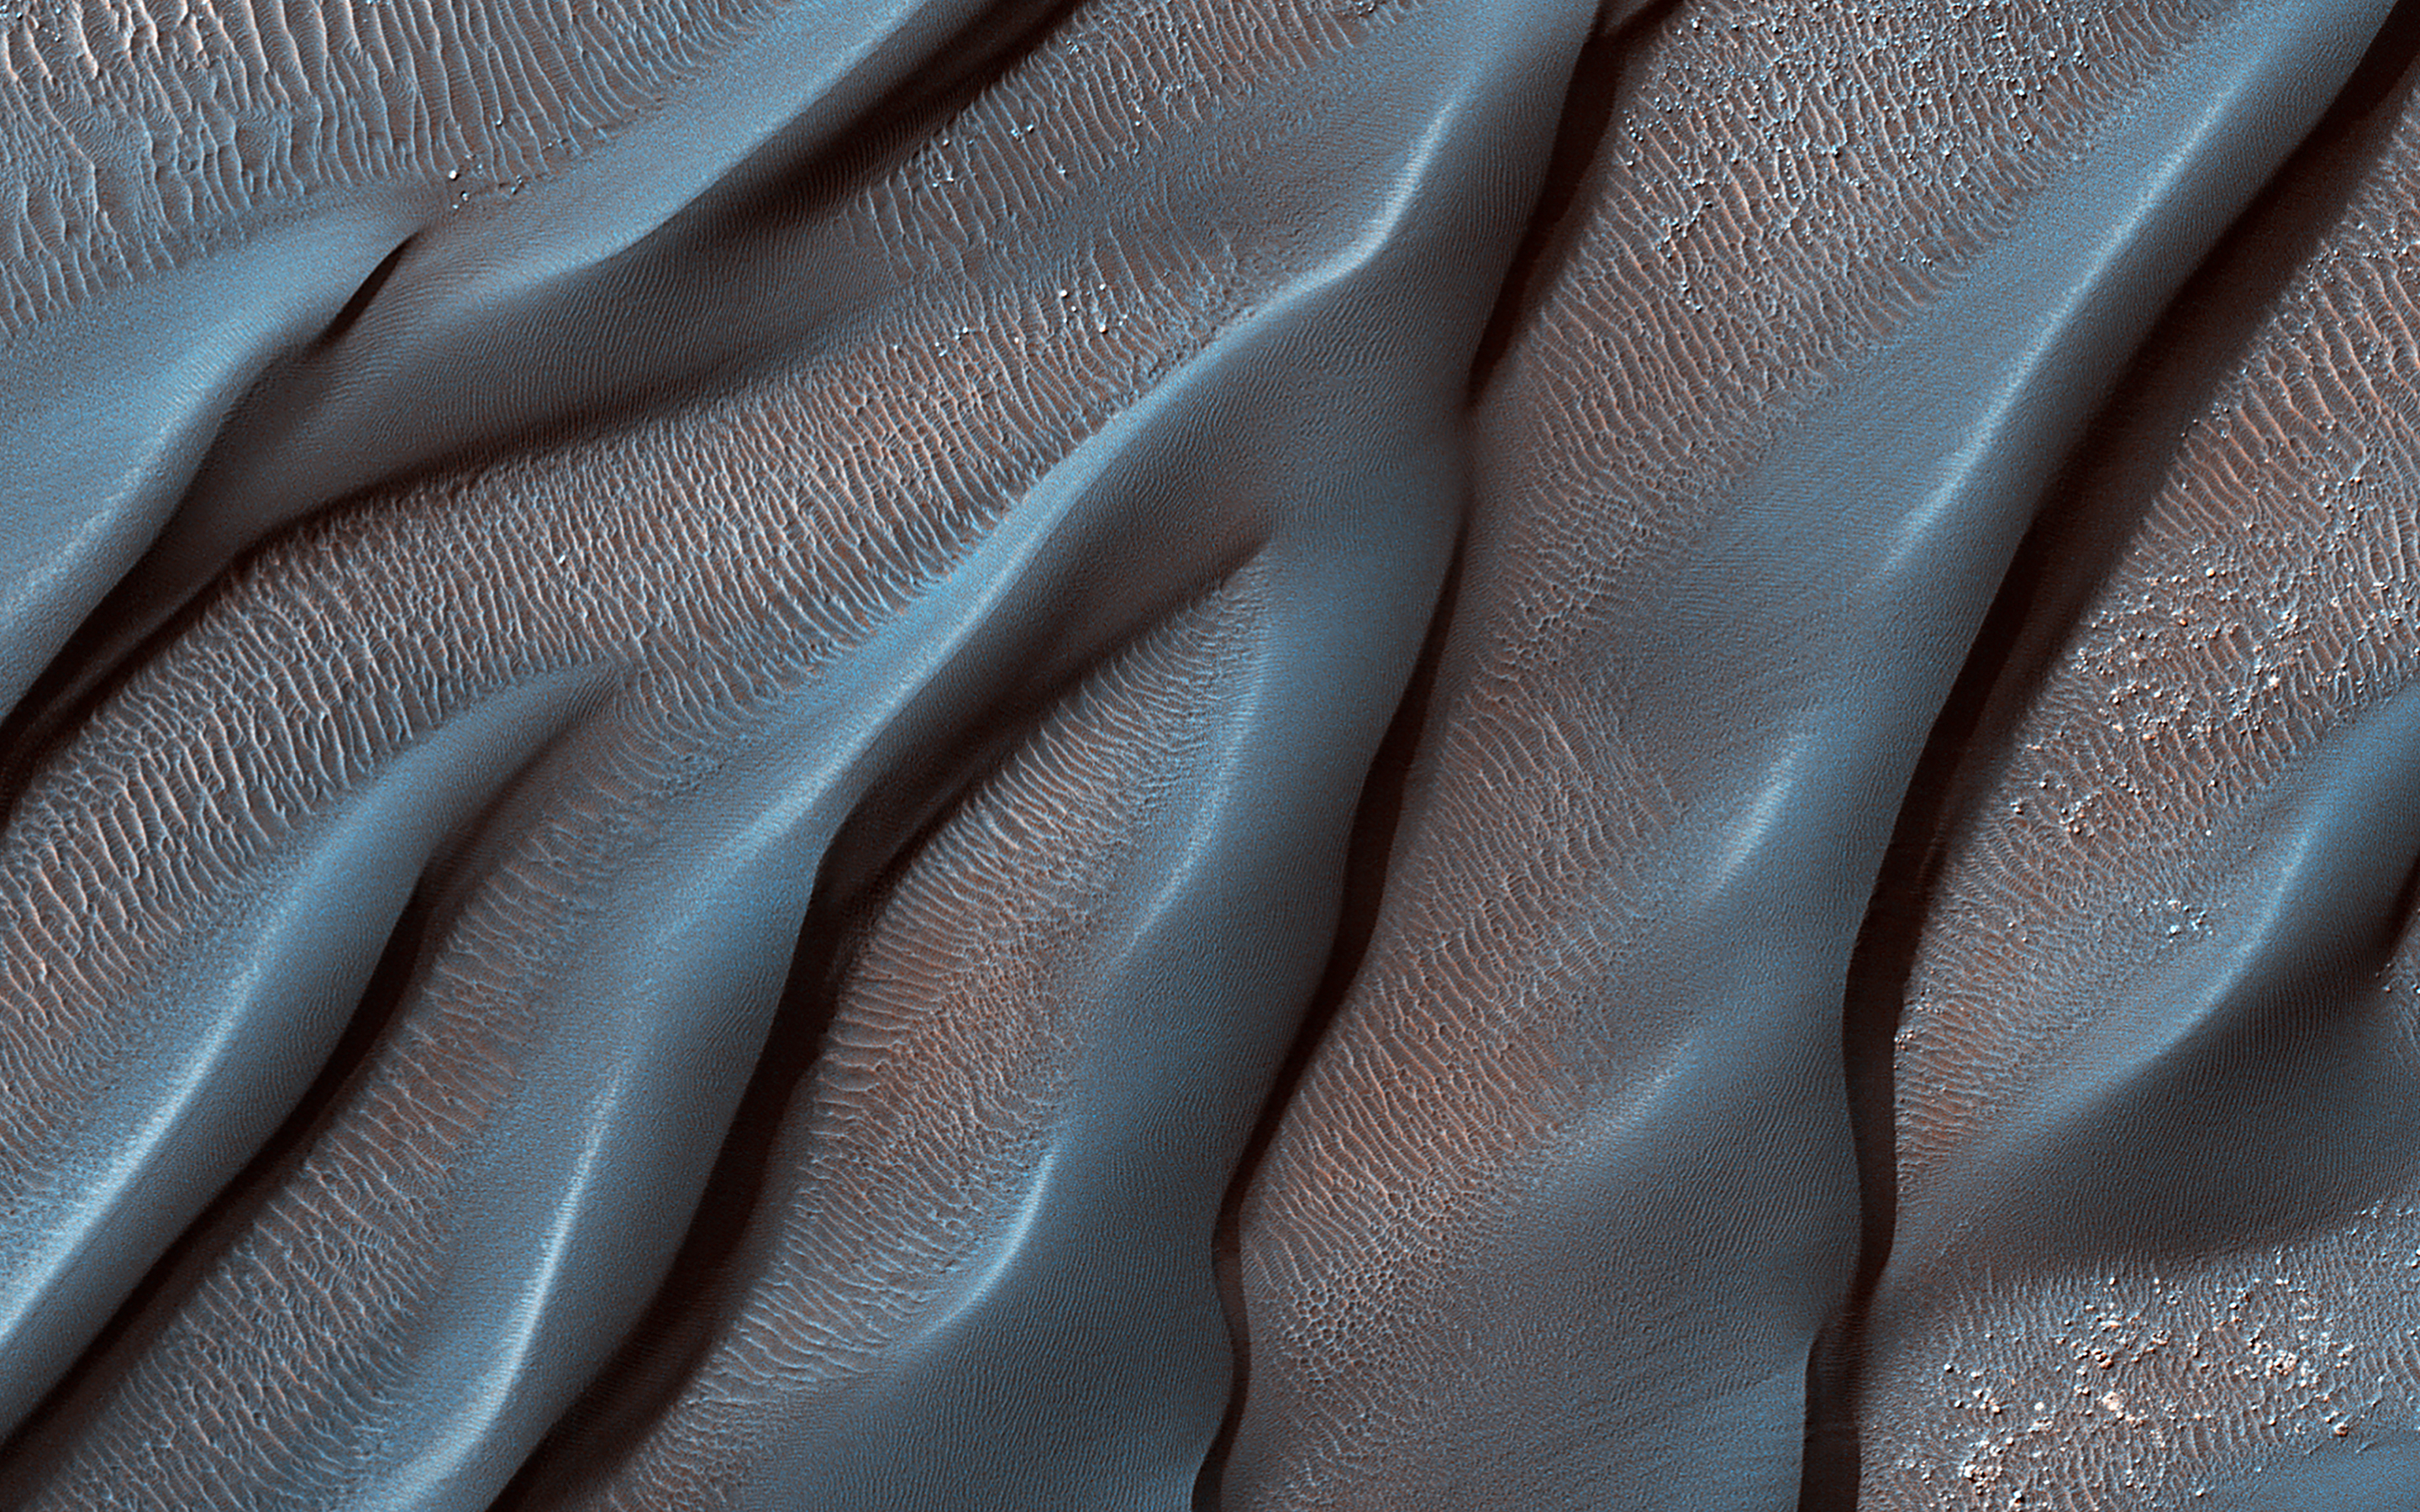

Waxing and Waning Winds

The Hellespontus Montes is a rugged mountain range located on the western rim of one of the largest impact basins in the Solar System: Hellas Basin.

The 7-kilometer depth of Hellas and its location in the Southern Hemisphere form an active atmospheric system that directly impacts local landscape evolution. Hellespontus has a large accumulation of sand dunes and other wind-created bedforms that have been migrating on a continual basis since HiRISE began imaging Mars.

A dune’s steepest area, called a “slip face,” indicates the down-wind side of the dune and its migration direction as driven by local winds. At this location, there are many dunes influenced by eastward winds that were draining into Hellas. Meanwhile, other locations show that migration had shifted towards the opposite direction to the west.

In certain cases, we see these opposing dune directions in proximity. The complex patterns are not due to winds that are constant in magnitude or direction, but rather they wax and wane over the course of the Martian year.

The map is projected here at a scale of 50 centimeters (19.7 inches) per pixel. (The original image scale is 51.0 centimeters [20.1 inches] per pixel [with 2 x 2 binning]; objects on the order of 153 centimeters [60.2 inches] across are resolved.) North is up.

The University of Arizona, in Tucson, operates HiRISE, which was built by Ball Aerospace & Technologies Corp., in Boulder, Colorado. NASA’s Jet Propulsion Laboratory, a division of Caltech in Pasadena, California, manages the Mars Reconnaissance Orbiter Project for NASA’s Science Mission Directorate, Washington.

Credit: NASA/JPL-Caltech/University of Arizona